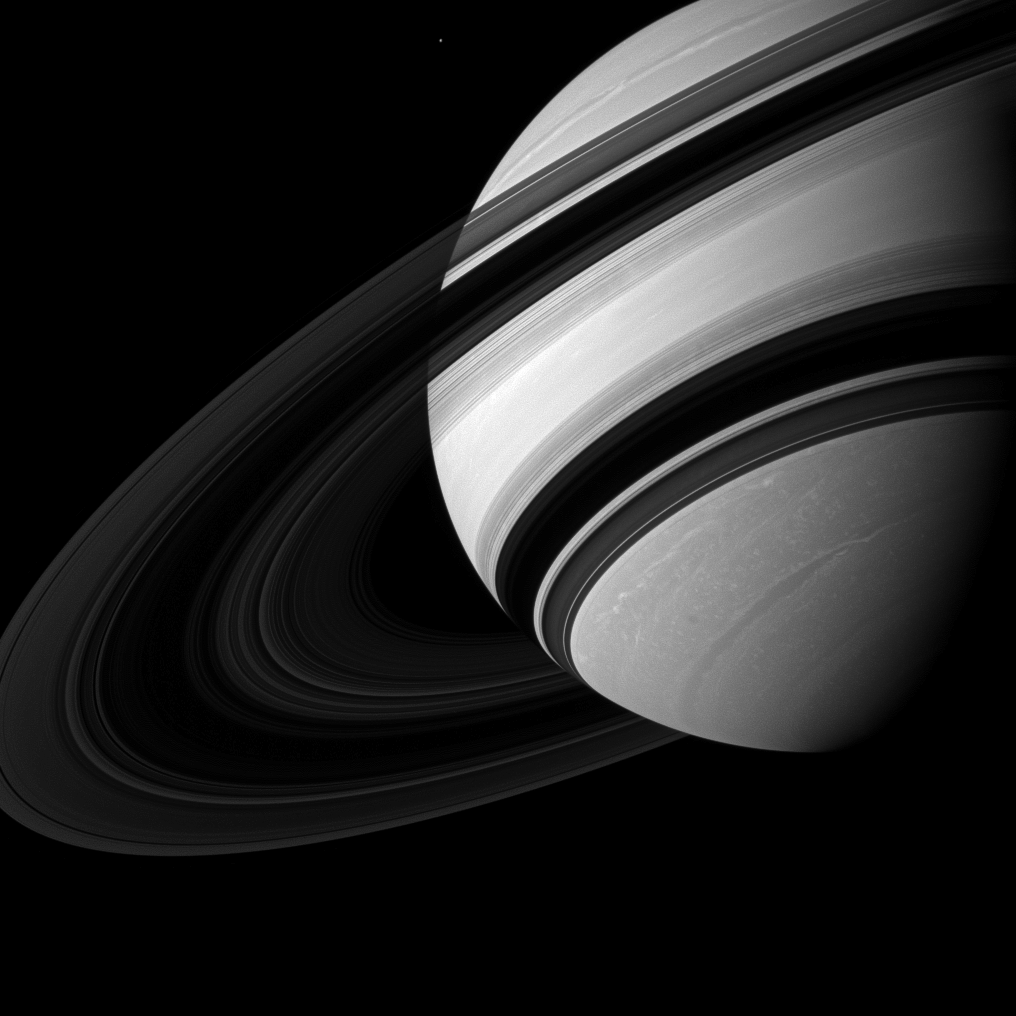

Dwarfed by Saturn

Saturn’s moon Mimas appears near Saturn, dwarfed by its parent planet in this image.

Mimas (246 miles, or 396 kilometers across) appears tiny compared to the storms clearly visible in far northern and southern hemispheres of Saturn.

This view looks toward the unilluminated side of the rings from about 18 degrees below the ringplane. North on Saturn is up and rotated 27 degrees to the left.

The image was taken with the Cassini spacecraft wide-angle camera on Aug. 20, 2012 using a spectral filter sensitive to wavelengths of near-infrared light centered at 752 nanometers. The view was acquired at a distance of approximately 1.5 million miles (2.4 million kilometers) from Saturn and at a Sun-Saturn-spacecraft, or phase, angle of 64 degrees. Image scale is 87 miles (140 kilometers) per pixel.

The Cassini-Huygens mission is a cooperative project of NASA, the European Space Agency and the Italian Space Agency. The Jet Propulsion Laboratory, a division of the California Institute of Technology in Pasadena, manages the mission for NASA’s Science Mission Directorate, Washington, D.C. The Cassini orbiter and its two onboard cameras were designed, developed and assembled at JPL. The imaging operations center is based at the Space Science Institute in Boulder, Colo.

Credit: NASA/JPL-Caltech/Space Science Institute